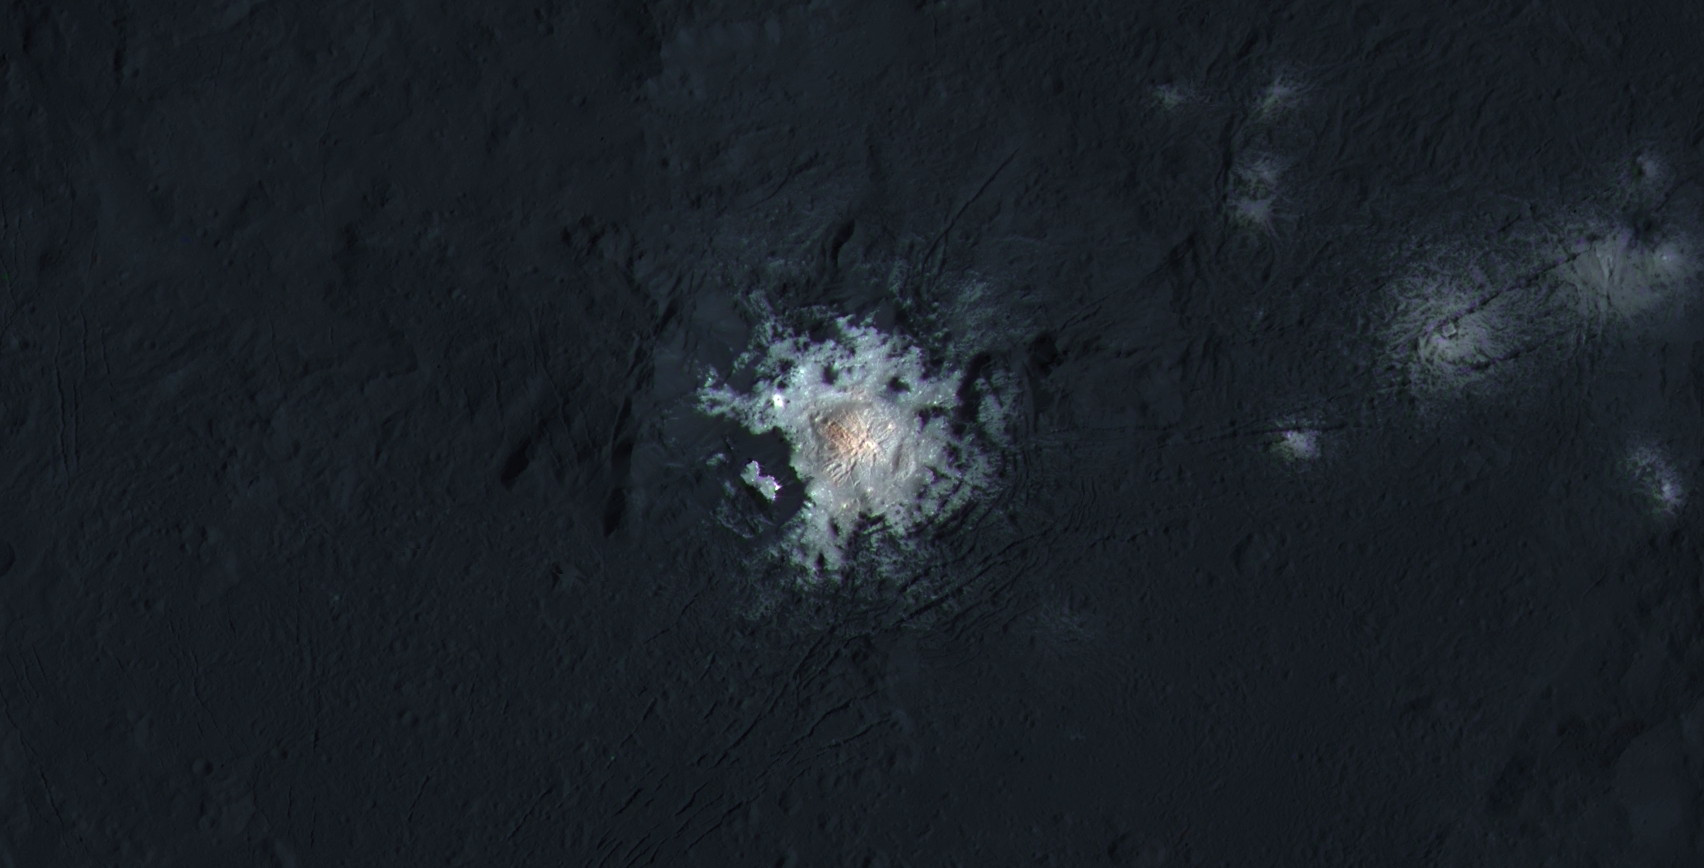

Center of Occator Crater (Enhanced Color)

The bright central spots near the center of Occator Crater are shown in enhanced color in this view from NASA’s Dawn spacecraft. Such views can be used to highlight subtle color differences on Ceres’ surface.

Lower resolution color data have been overlaid onto a higher resolution view (see PIA20350) of the crater.

The view was produced by combining the highest resolution images of Occator obtained in February 2016 (at image scales of 35 meters, or 115 feet, per pixel) with color images obtained in September 2015 (at image scales of 135 meters, or about 440 feet, per pixel). The three images used to produce the color were taken using spectral filters centered at 438, 550 and 965 nanometers (the latter being slightly beyond the range of human vision, in the near-infrared).

The crater measures 57 miles (92 kilometers) across and 2.5 miles (4 kilometers) deep. Dawn’s close-up view reveals a dome in a smooth-walled pit in the bright center of the crater. Numerous linear features and fractures crisscross the top and flanks of this dome.

Dawn’s mission is managed by JPL for NASA’s Science Mission Directorate in Washington. Dawn is a project of the directorate’s Discovery Program, managed by NASA’s Marshall Space Flight Center in Huntsville, Alabama. UCLA is responsible for overall Dawn mission science. Orbital ATK, Inc., in Dulles, Virginia, designed and built the spacecraft. The German Aerospace Center, the Max Planck Institute for Solar System Research, the Italian Space Agency and the Italian National Astrophysical Institute are international partners on the mission team.

Credit: NASA/JPL-Caltech/UCLA/MPS/DLR/IDA/PSI/LPI